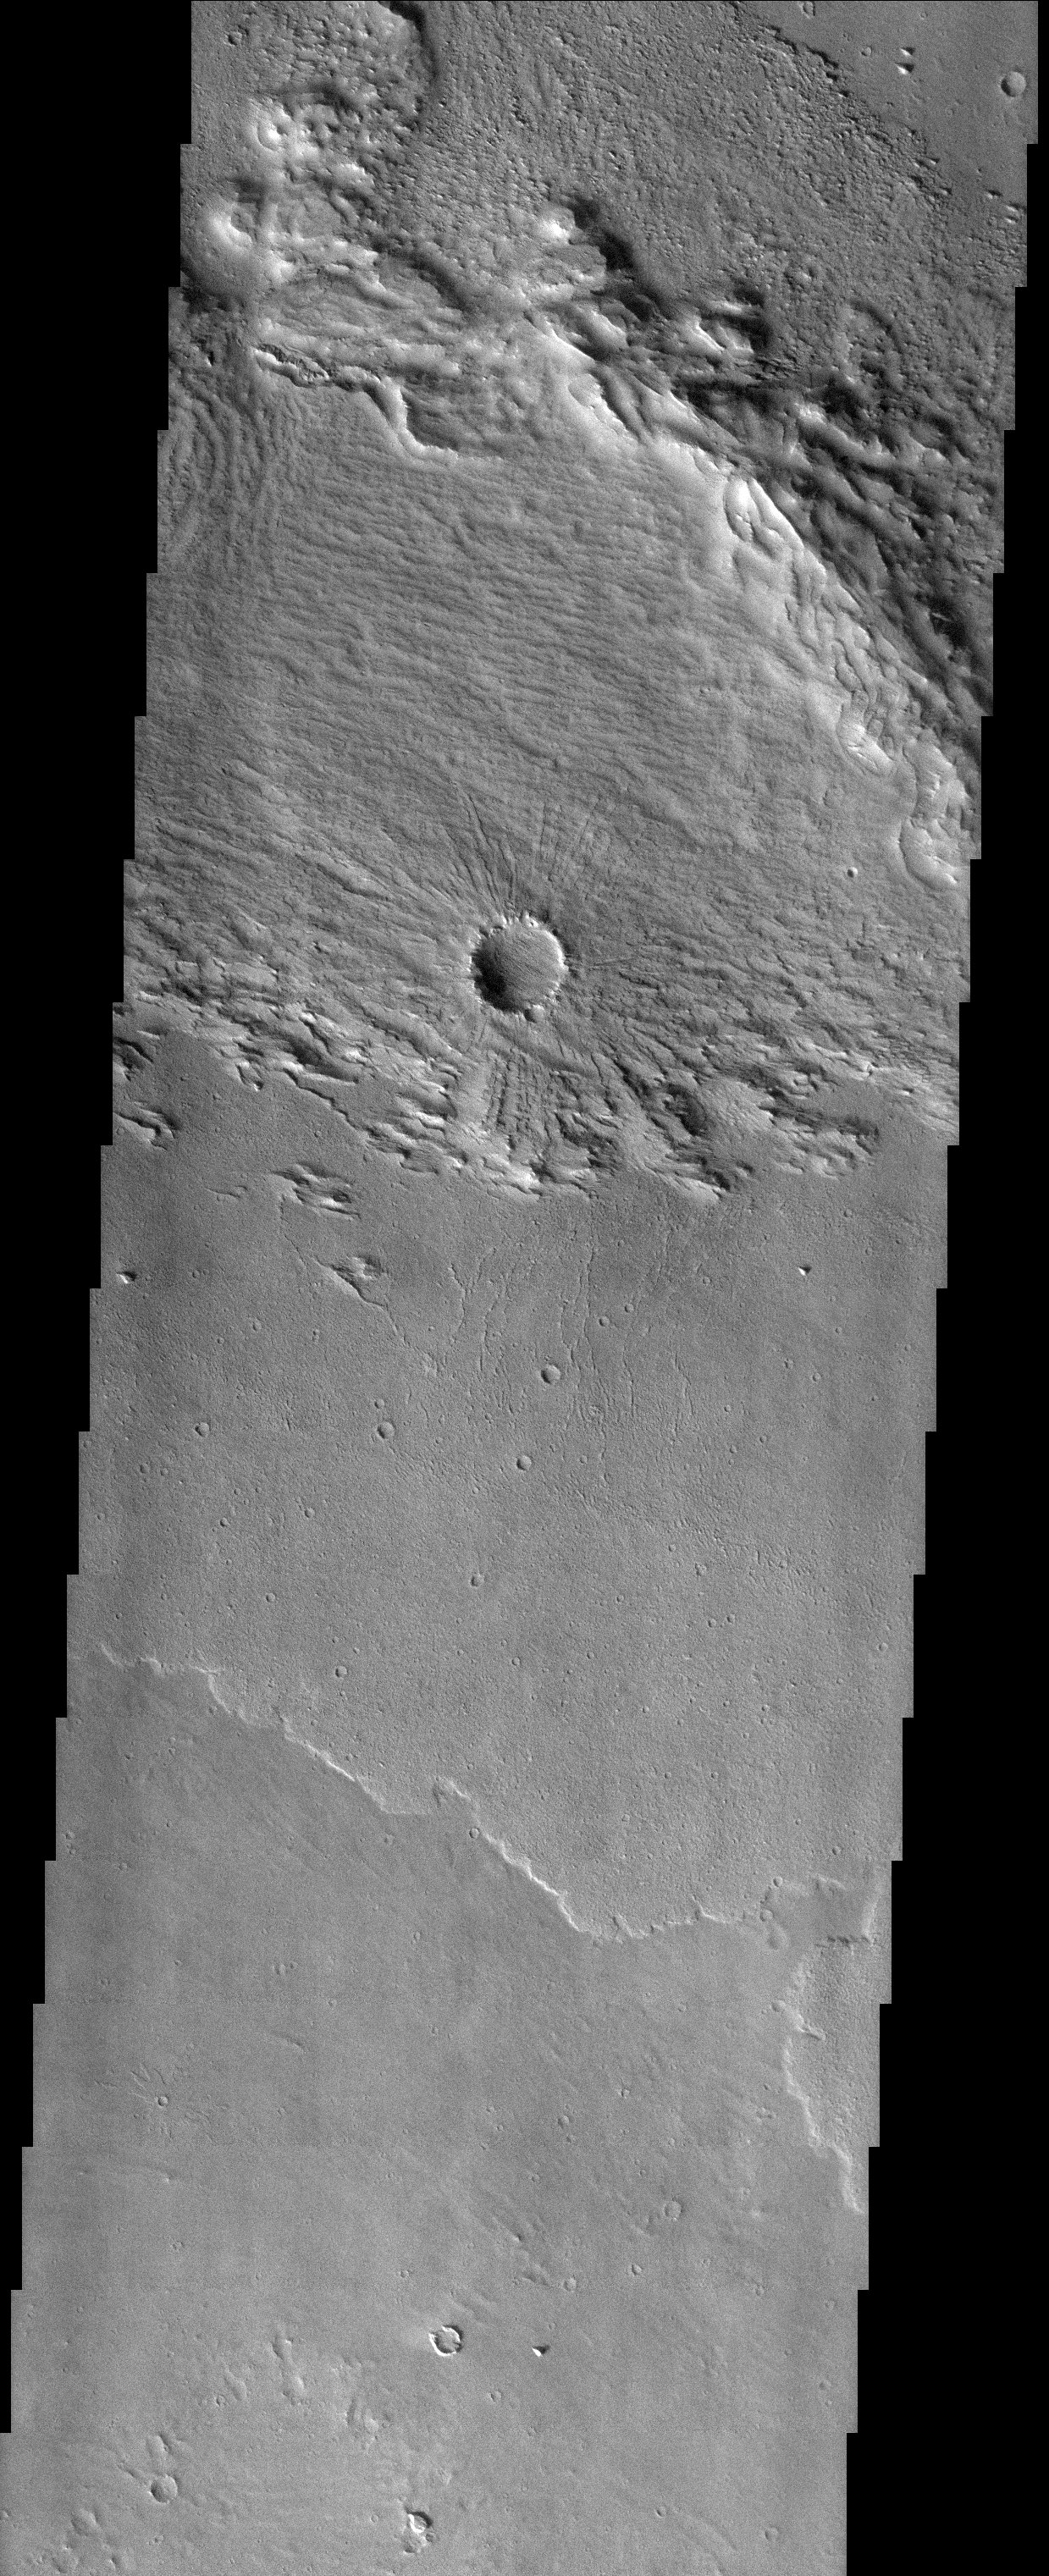

Layers and Erosion and more Layers

Released 4 November 2003

This image is located within a set of eroded layered rocks known as the Medusae Fossae Formation. Careful inspection of this image reveals four separate layers. Starting at the bottom of the image, as well as the bottom of the sequence of layers, is a somewhat hilly, cratered plain. Above that is a mud or lava flow with a lobate edge that is characteristic of fluid flow. Above that is a layer with a spectacular rayed crater. This layer shows linear erosional patterns that are probably caused by persistent wind abrasion, typical of rocks in this area. And finally, a more blocky unit lies on top, mostly eroded away.

Image information: VIS instrument. Latitude 3.6, Longitude 218.6 East (141.4 West). 19 meter/pixel resolution.

Note: this THEMIS visual image has not been radiometrically nor geometrically calibrated for this preliminary release. An empirical correction has been performed to remove instrumental effects. A linear shift has been applied in the cross-track and down-track direction to approximate spacecraft and planetary motion. Fully calibrated and geometrically projected images will be released through the Planetary Data System in accordance with Project policies at a later time.

NASA’s Jet Propulsion Laboratory manages the 2001 Mars Odyssey mission for NASA’s Office of Space Science, Washington, D.C. The Thermal Emission Imaging System (THEMIS) was developed by Arizona State University, Tempe, in collaboration with Raytheon Santa Barbara Remote Sensing. The THEMIS investigation is led by Dr. Philip Christensen at Arizona State University. Lockheed Martin Astronautics, Denver, is the prime contractor for the Odyssey project, and developed and built the orbiter. Mission operations are conducted jointly from Lockheed Martin and from JPL, a division of the California Institute of Technology in Pasadena.

Credit: NASA/JPL/Arizona State University